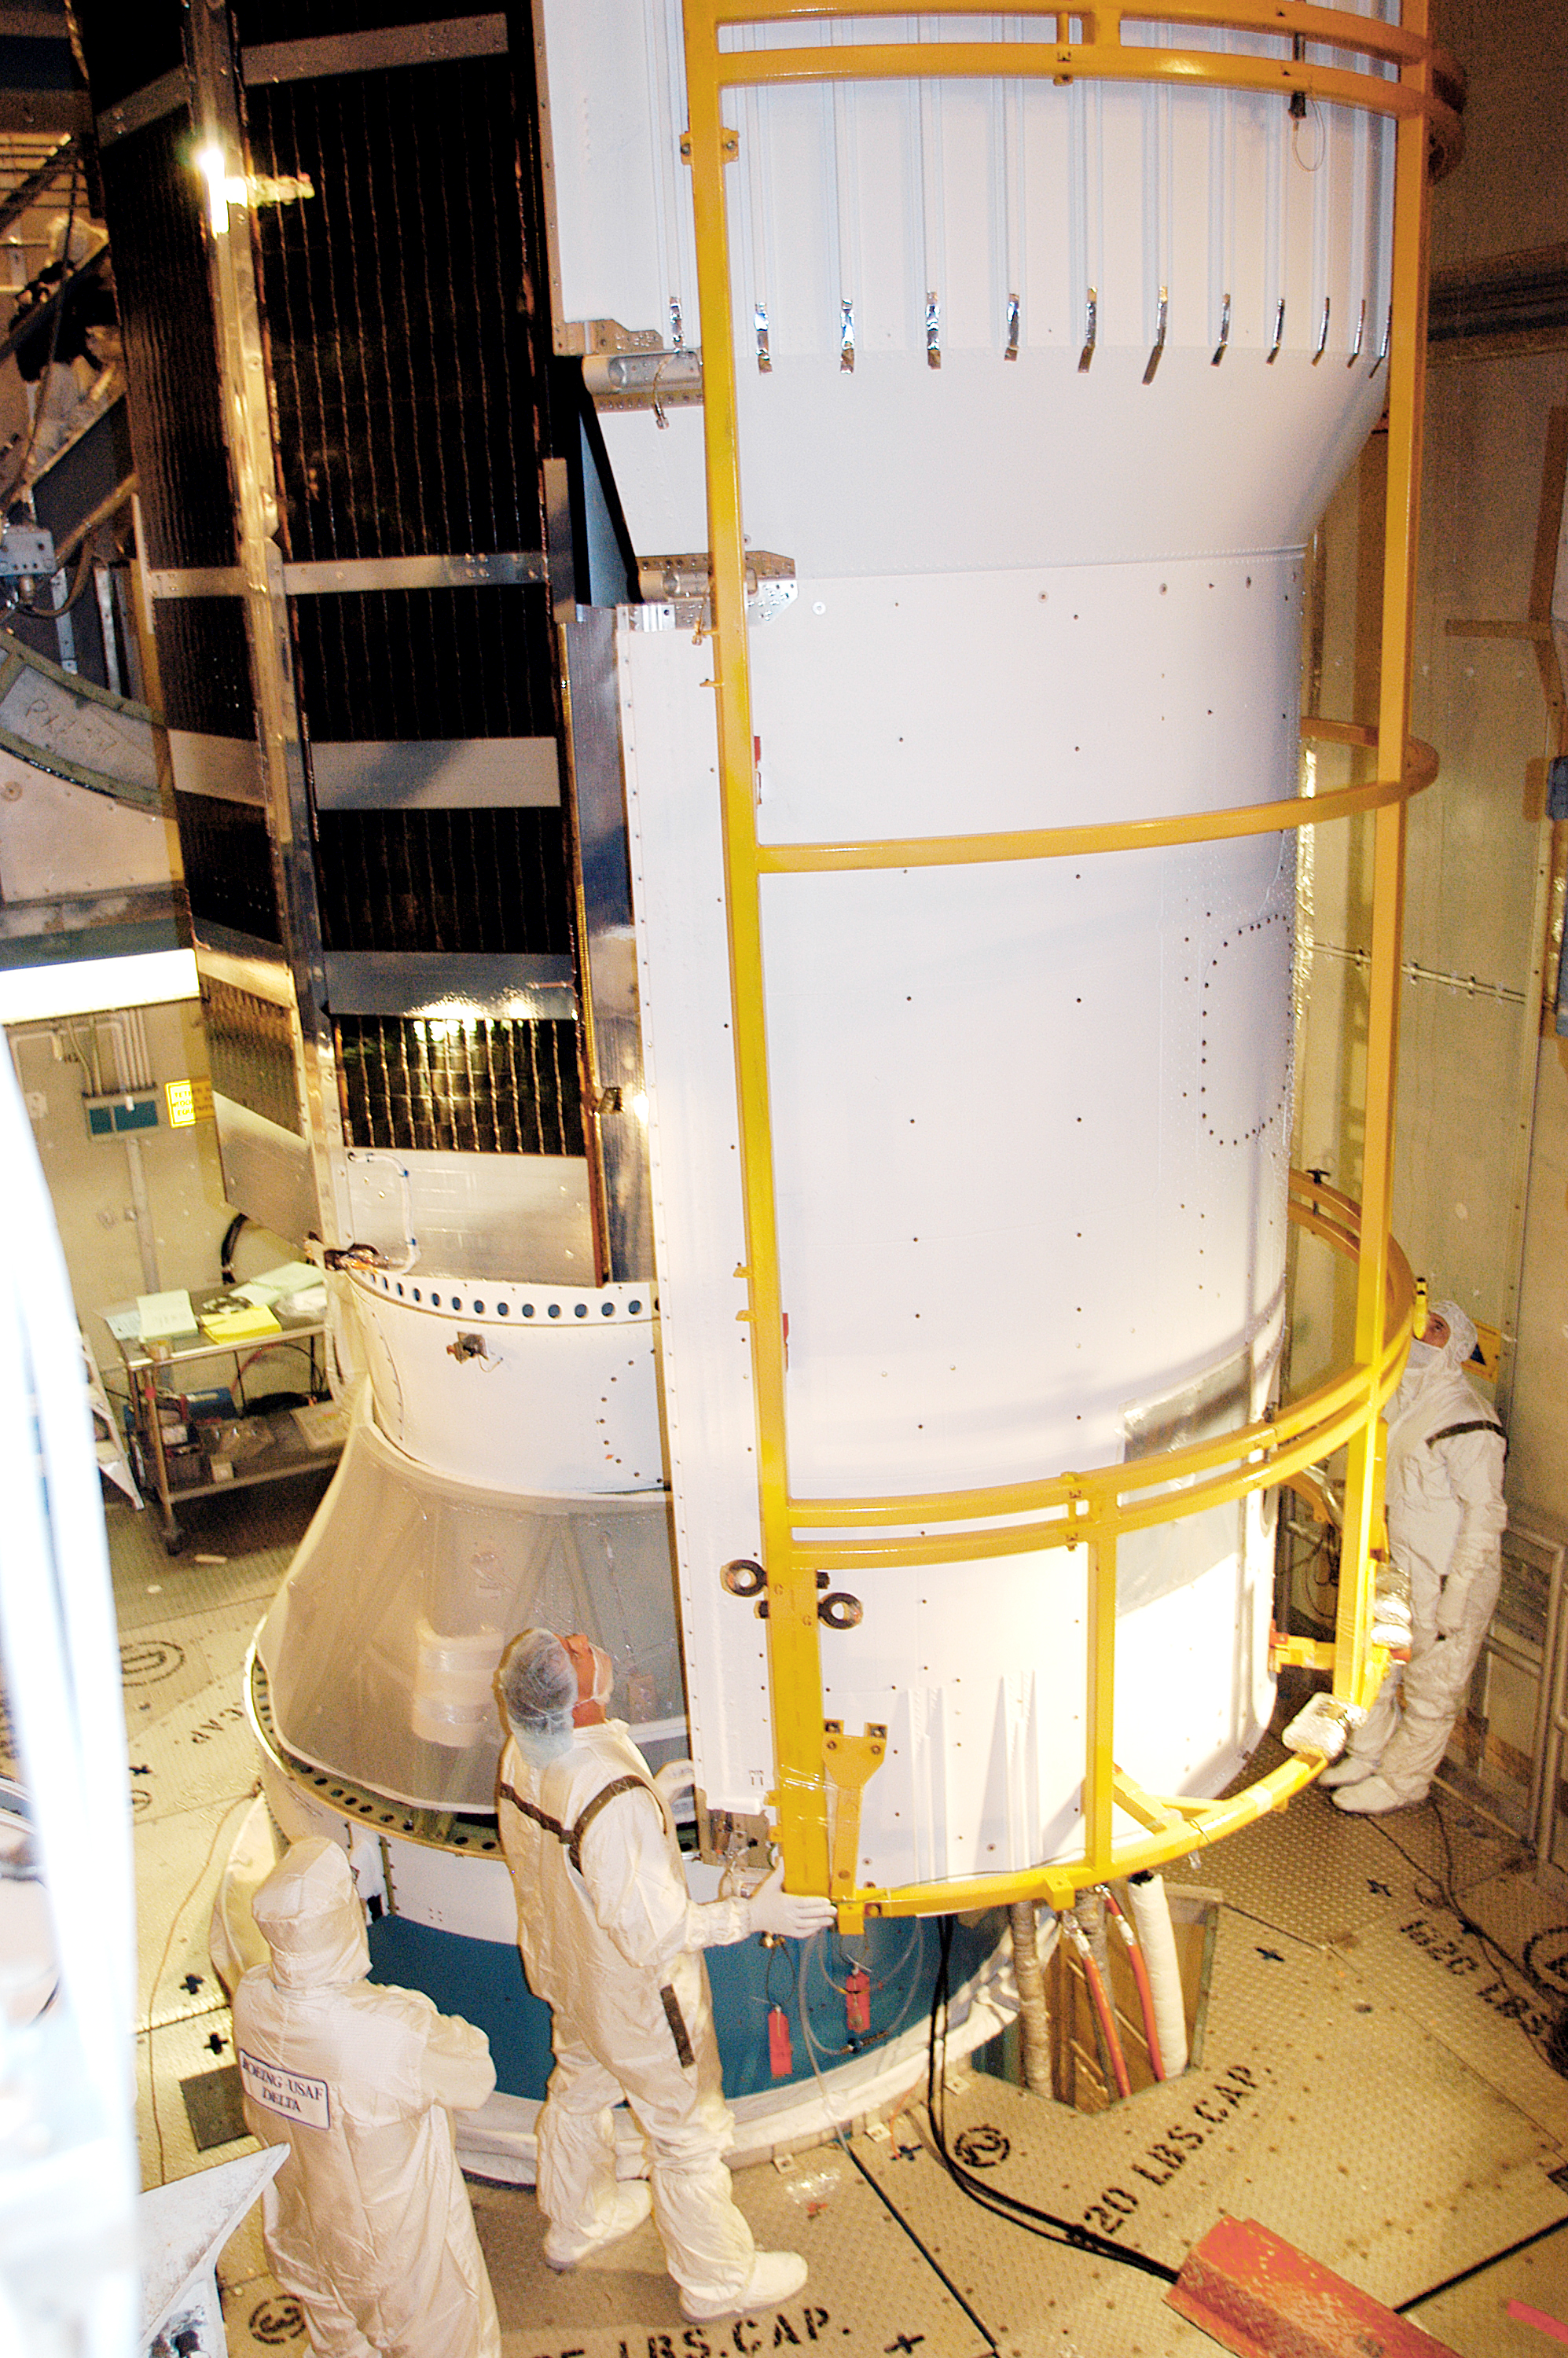

Spitzer On Top

On August 14, 2003, the Spitzer Space Telescope was secured into the faring on top of the Delta II rocket that launched it into Earth-trailing, heliocentric orbit.

Credit: NASA/KSC